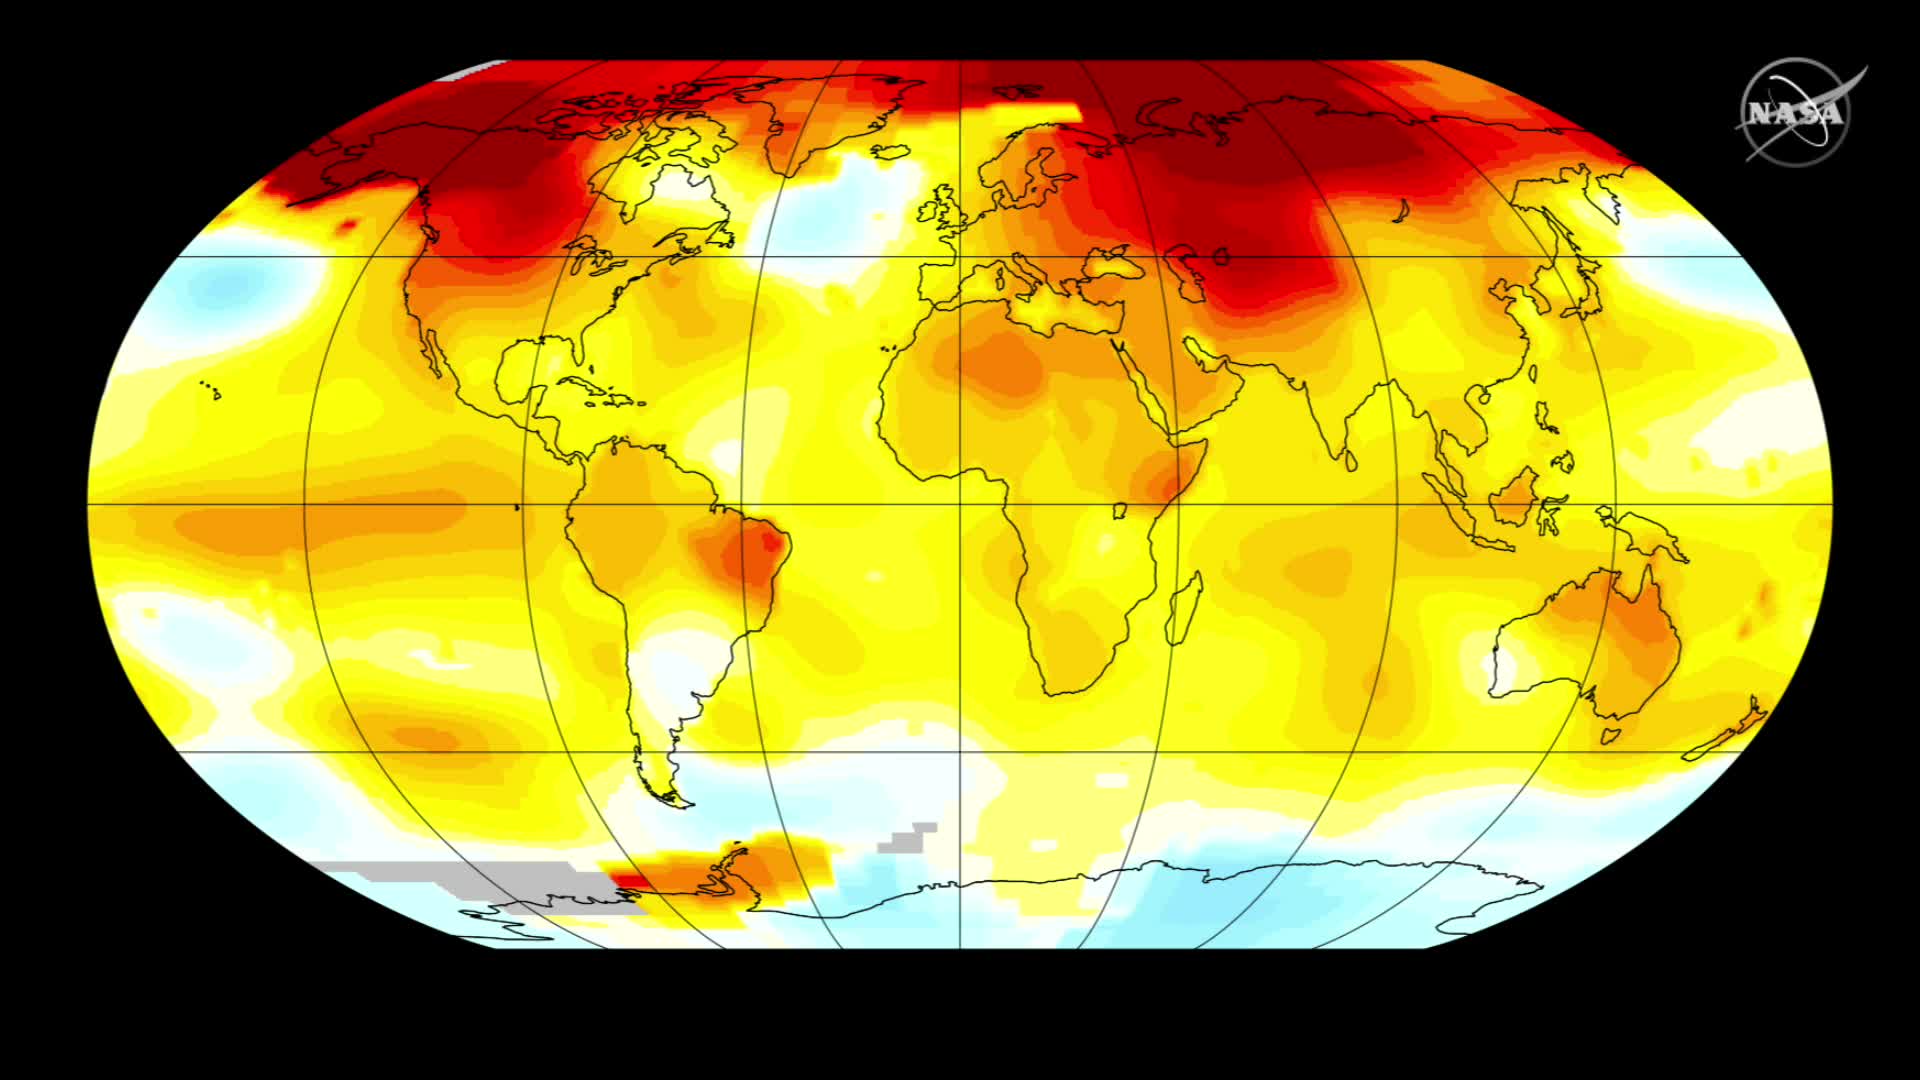

2016 Climate Trends Continue to Break Records

Two key climate change indicators -- global surface temperatures and Arctic sea ice extent -- have broken numerous records through the first half of 2016, according to NASA analyses of ground-based observations and satellite data. Each of the first six months of 2016 set a record as the warmest respective month globally in the modern temperature record, which dates to 1880, according to scientists at NASA's Goddard Institute for Space Studies (GISS) in New York. The six-month period from January to June was also the planet's warmest half-year on record, with an average temperature 1.3 degrees Celsius (2.4 degrees Fahrenheit) warmer than the late nineteenth century.

Credit: NASA/Goddard